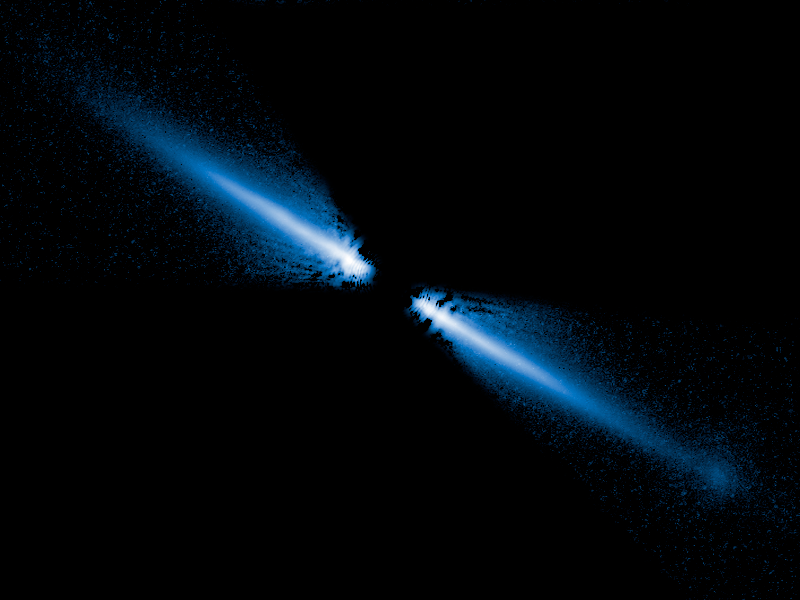

Disk of Debris Around Red Dwarf Star AU Microscopii

A visible-light image of a debris disk around the red dwarf star AU Microscopii. Planets may be forming, or might already exist, within it. The disk glows in starlight reflected by tiny grains of dust created by the collisions of asteroids and comets. Because it is composed of the pulverized remnants of these objects, it is called a "debris disk." More than 40 billion miles across, it appears like a spindle of light because we view it nearly edge on (like looking at a dinner plate along its side). The star is about 12 million years old and is only 32 light-years from Earth. This makes its disk the closest yet seen in reflected starlight. It is also the first disk imaged around an M-type red dwarf, the most common type of star in the stellar neighborhood around the Sun. The Hubble Space Telescope images, taken with the Advanced Camera for Surveys (ACS) reveal that the disk has been cleared of dust within about a billion miles of the star (first indicated from infrared-light measurements).

The ACS images confirm that the disk is warped and has small variations in dust density that, along with the central clearing, may be caused by the tugging of an unseen companion, perhaps a large planet. ACS shows that this is the only debris disk known that appears bluer than the star it surrounds. This may indicate that there are more small grains of dust, compared to large ones, than has been seen before in other such disks. Smaller grains scatter blue light better than red. The surplus of small grains may be due to the fact that the star is not bright enough to blow away these tiny particles. In brighter, hotter stars, the pressure from radiation can actually push small dust grains out of the disk and far out into space.

Credit: NASA, ESA, J.E. Krist (STScI/JPL); D.R. Ardila (JHU); D.A. Golimowski (JHU); M. Clampin (NASA/Goddard); H.C. Ford (JHU); G.D. Illingworth (UCO-Lick); G.F. Hartig (STScI) and the ACS Science Team